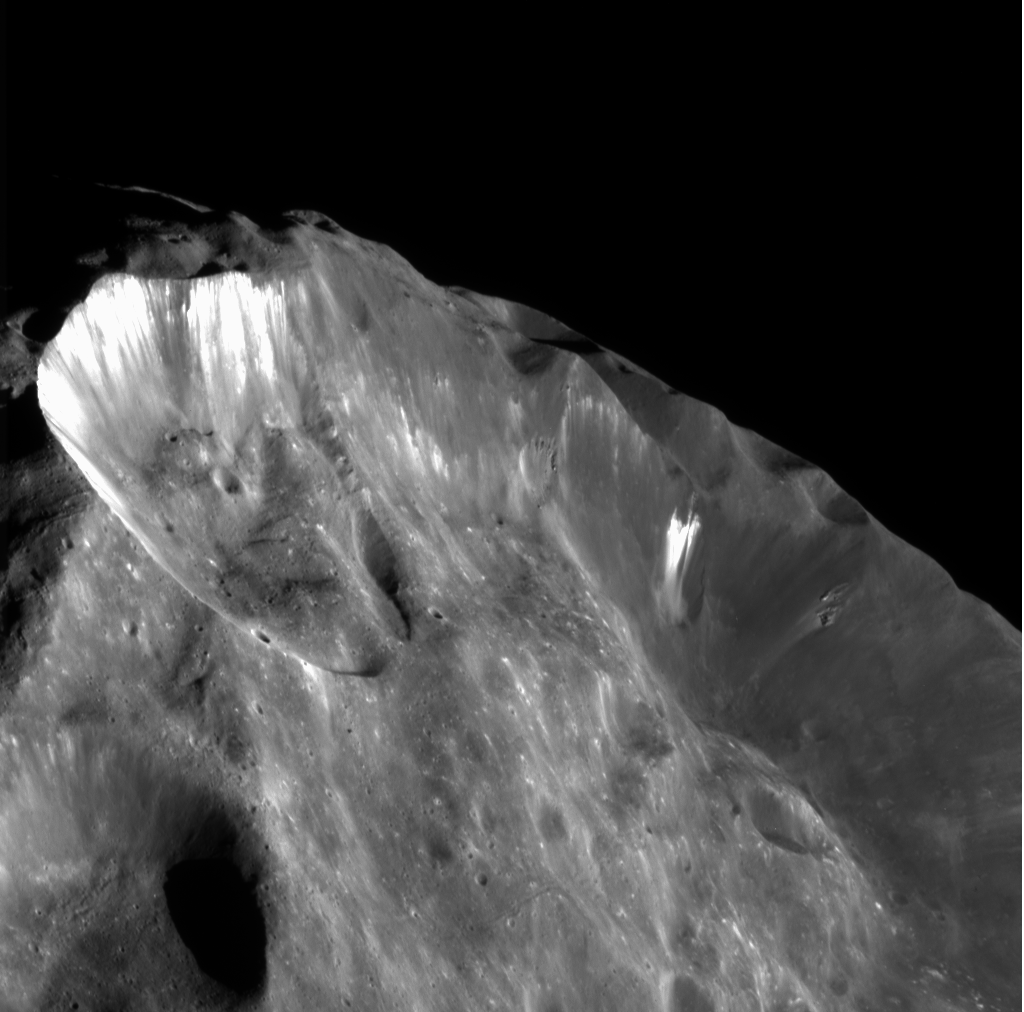

A Skyline View

Images like this one, showing bright wispy streaks thought to be ice revealed by subsidence of crater walls, are leading to the view that Phoebe is an ice-rich body overlain with a thin layer of dark material. Obvious down slope motion of material occurring along the walls of the major craters in this image is the cause for the bright streaks, which are over-exposed here. Significant slumping has occurred along the crater wall at top left.

The slumping of material might have occurred by a small projectile punching into the steep slope of the wall of a pre-existing larger crater. Another possibility is that the material collapsed when triggered by another impact elsewhere on Phoebe. Note that the bright, exposed areas of ice are not very uniform along the wall. Small craters are exposing bright material on the hummocky floor of the larger crater.

Elsewhere on this image, there are local areas of outcropping along the larger crater wall where denser, more resistant material is located. Whether these outcrops are large blocks being exhumed by landslides or actual ‘bedrock’ is not currently understood.

The crater on the left, with most of the bright streamers, is about 45 kilometers (28 miles) in diameter, front to back as viewed. The larger depression in which the crater sits is on the order of 100 kilometers (62 miles) across. The slopes from the rim down to the hummocky floor are approximately 20 kilometers (12 miles) long; many of the bright streamers on the crater wall are on the order of 10 kilometers (6 miles) long. A future project for Cassini image scientists will be to work out the chronology of slumping events in this scene.

This image was obtained at a phase, or Sun-Phoebe-spacecraft, angle of 78 degrees, and from a distance of 11,918 kilometers (7,407 miles). The image scale is approximately 70 meters (230 feet) per pixel. No enhancement was performed on this image.

The Cassini-Huygens mission is a cooperative project of NASA, the European Space Agency and the Italian Space Agency. The Jet Propulsion Laboratory, a division of the California Institute of Technology in Pasadena, manages the Cassini-Huygens mission for NASA’s Office of Space Science, Washington, D.C. The Cassini orbiter and its two onboard cameras, were designed, developed and assembled at JPL. The imaging team is based at the Space Science Institute, Boulder, Colo.

Credit: NASA/JPL/Space Science Institute